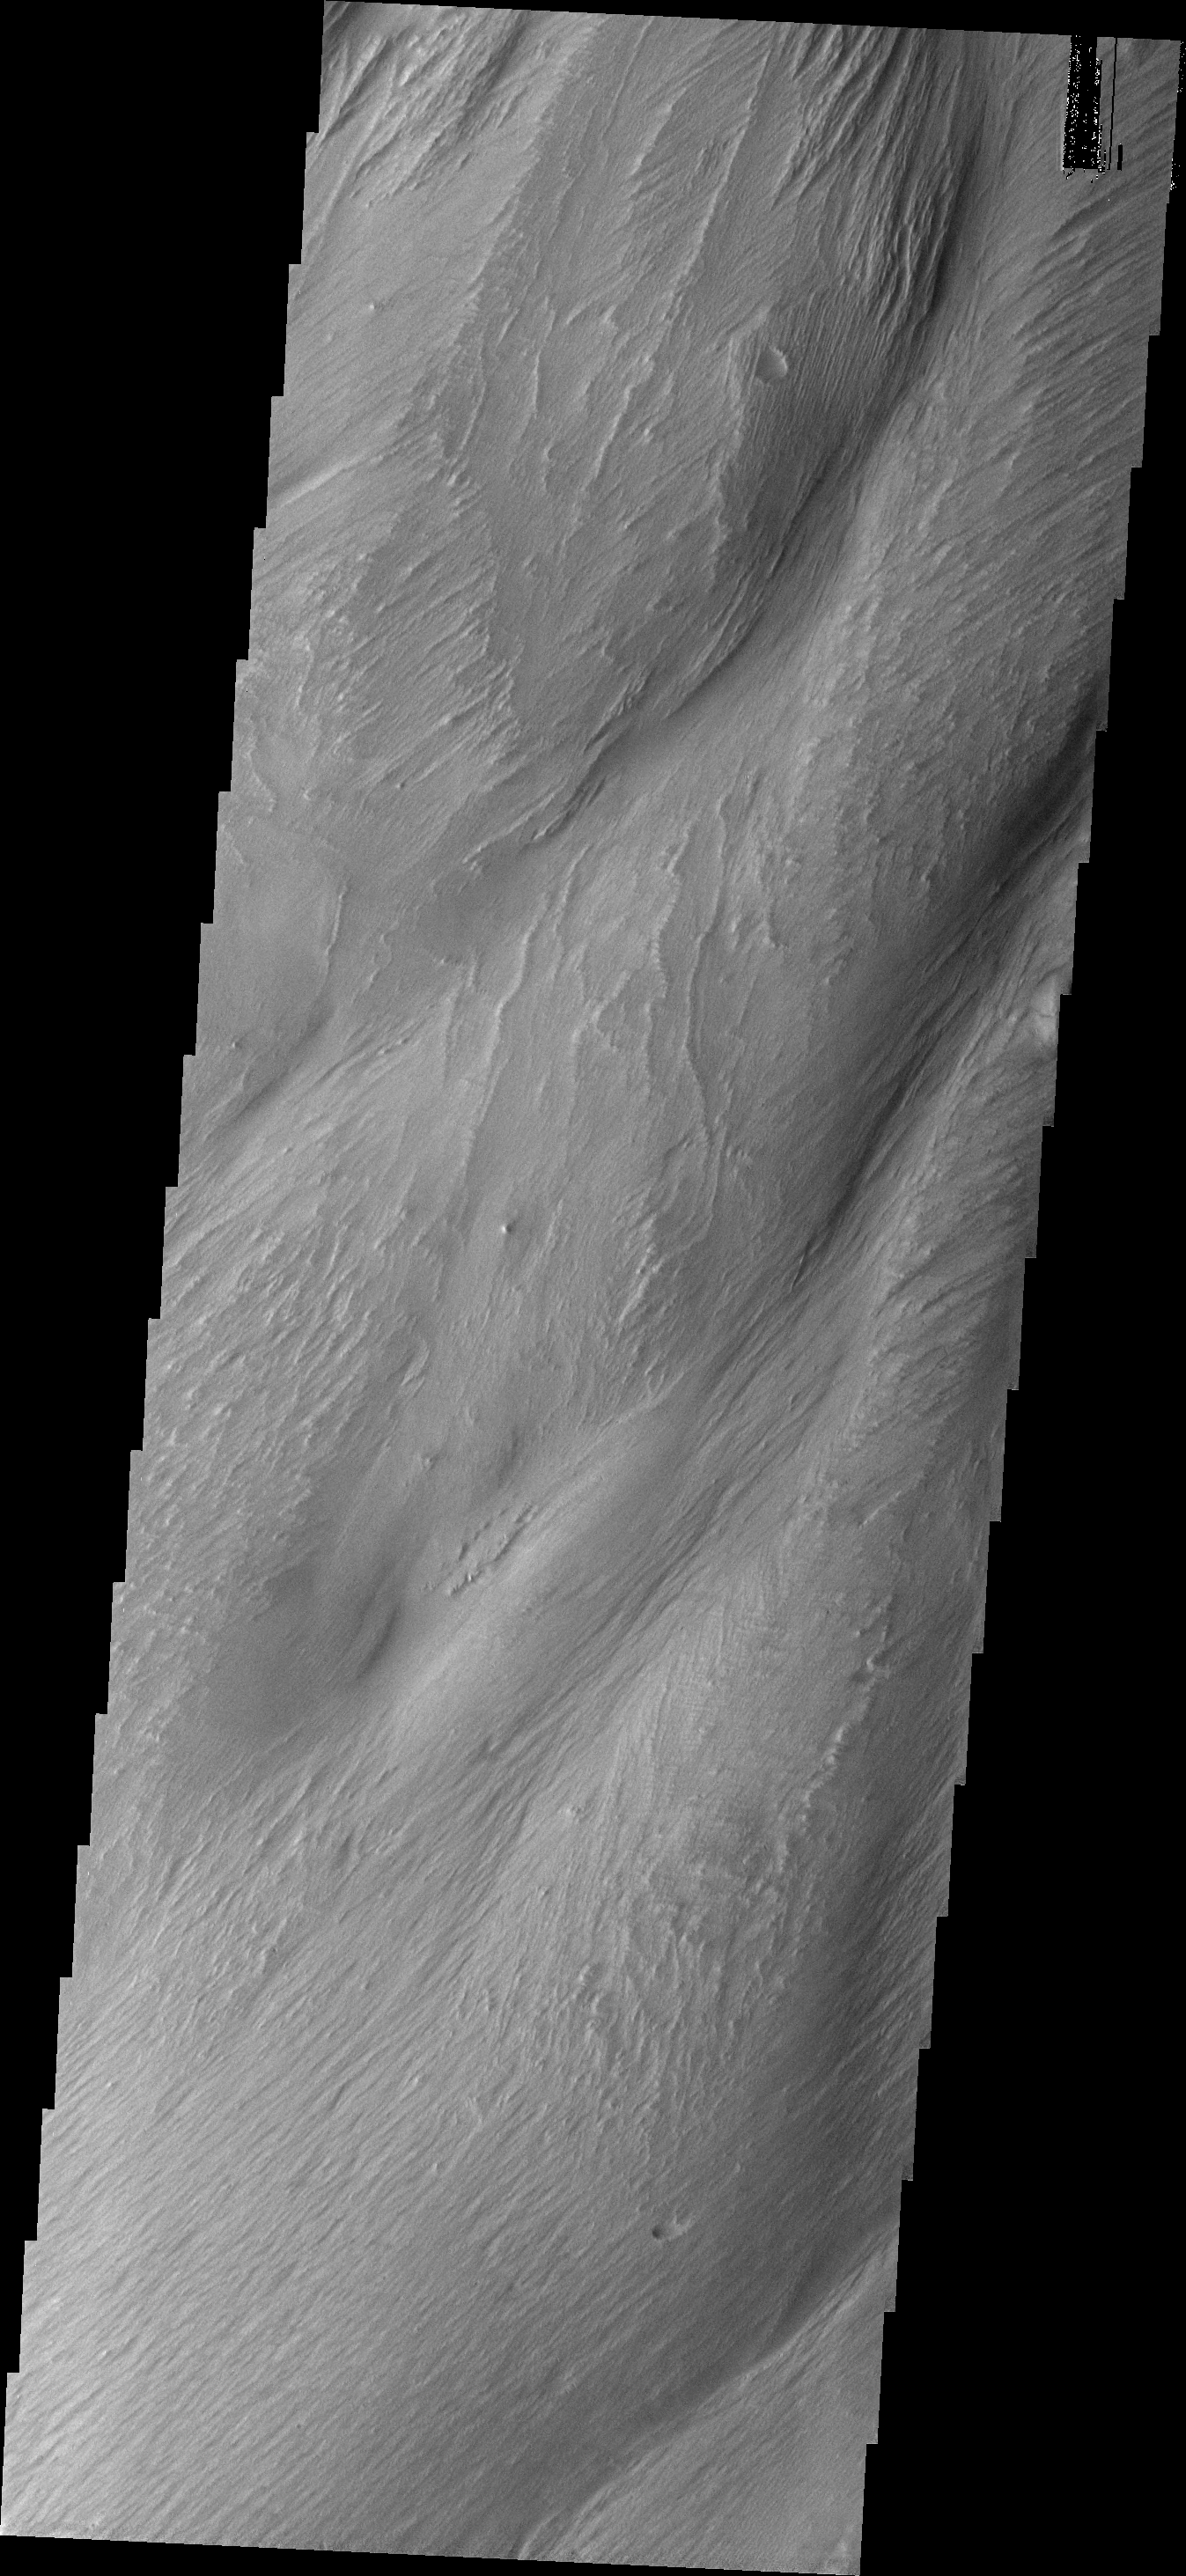

Medusa Fossae Textures

The Medusa Fossae Formation is located east of the Tharsis volcanoes. The material(s) of the formation are easily eroded by the wind and many different wind sculpted textures are found in images of this region.

Image information: VIS instrument. Latitude -4.6N, Longitude 205.0E. 18 meter/pixel resolution.

Please see the THEMIS Data Citation Note for details on crediting THEMIS images.

Note: this THEMIS visual image has not been radiometrically nor geometrically calibrated for this preliminary release. An empirical correction has been performed to remove instrumental effects. A linear shift has been applied in the cross-track and down-track direction to approximate spacecraft and planetary motion. Fully calibrated and geometrically projected images will be released through the Planetary Data System in accordance with Project policies at a later time.

NASA’s Jet Propulsion Laboratory manages the 2001 Mars Odyssey mission for NASA’s Office of Space Science, Washington, D.C. The Thermal Emission Imaging System (THEMIS) was developed by Arizona State University, Tempe, in collaboration with Raytheon Santa Barbara Remote Sensing. The THEMIS investigation is led by Dr. Philip Christensen at Arizona State University. Lockheed Martin Astronautics, Denver, is the prime contractor for the Odyssey project, and developed and built the orbiter. Mission operations are conducted jointly from Lockheed Martin and from JPL, a division of the California Institute of Technology in Pasadena.

Credit: NASA/JPL/ASU